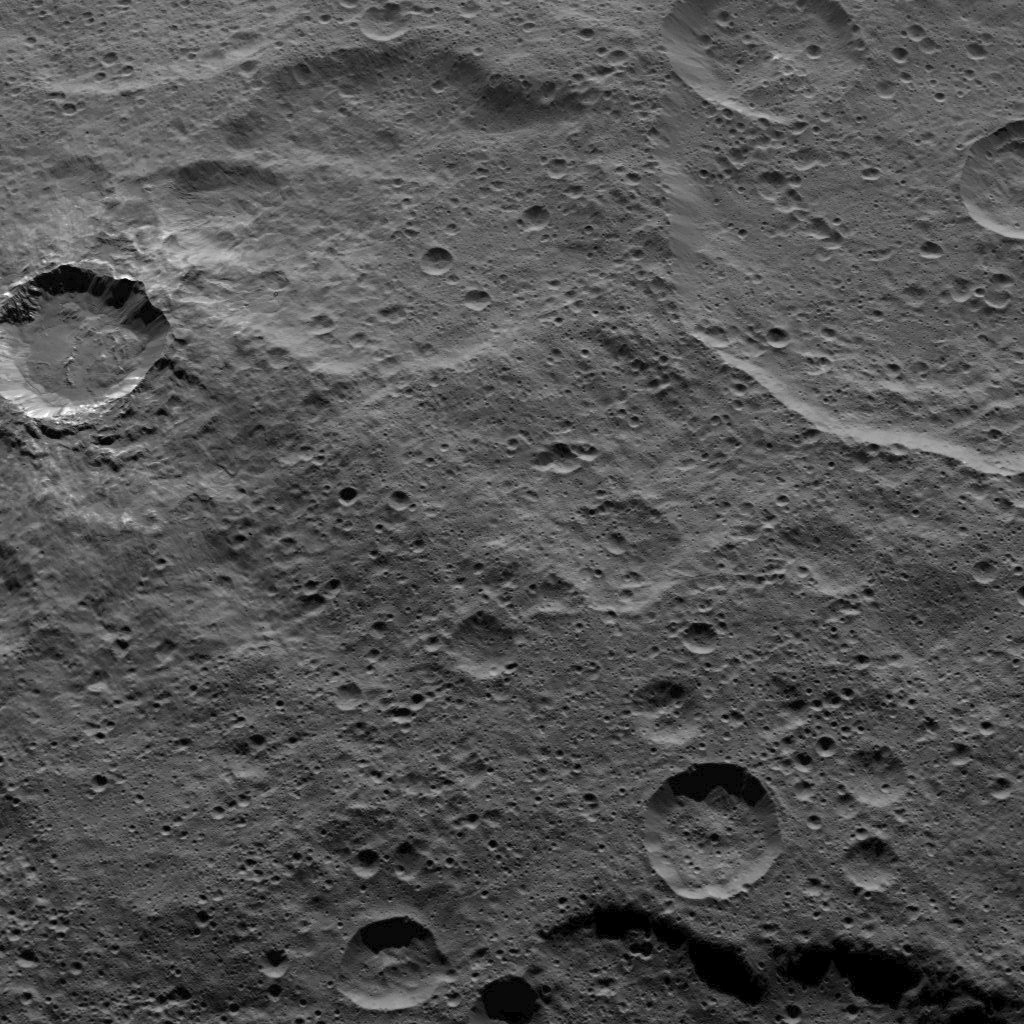

Dawn HAMO Image 74

This view from NASA’s Dawn spacecraft shows southern mid-latitudes on Ceres, including a relatively fresh crater near upper left.

Dawn took this image on Oct. 17, 2015, from an altitude of 915 miles (1,470 kilometers). It has a resolution of 450 feet (140 meters) per pixel.

Dawn’s mission is managed by JPL for NASA’s Science Mission Directorate in Washington. Dawn is a project of the directorate’s Discovery Program, managed by NASA’s Marshall Space Flight Center in Huntsville, Alabama. UCLA is responsible for overall Dawn mission science. Orbital ATK, Inc., in Dulles, Virginia, designed and built the spacecraft. The German Aerospace Center, the Max Planck Institute for Solar System Research, the Italian Space Agency and the Italian National Astrophysical Institute are international partners on the mission team.

Credit: NASA/JPL-Caltech/UCLA/MPS/DLR/IDA